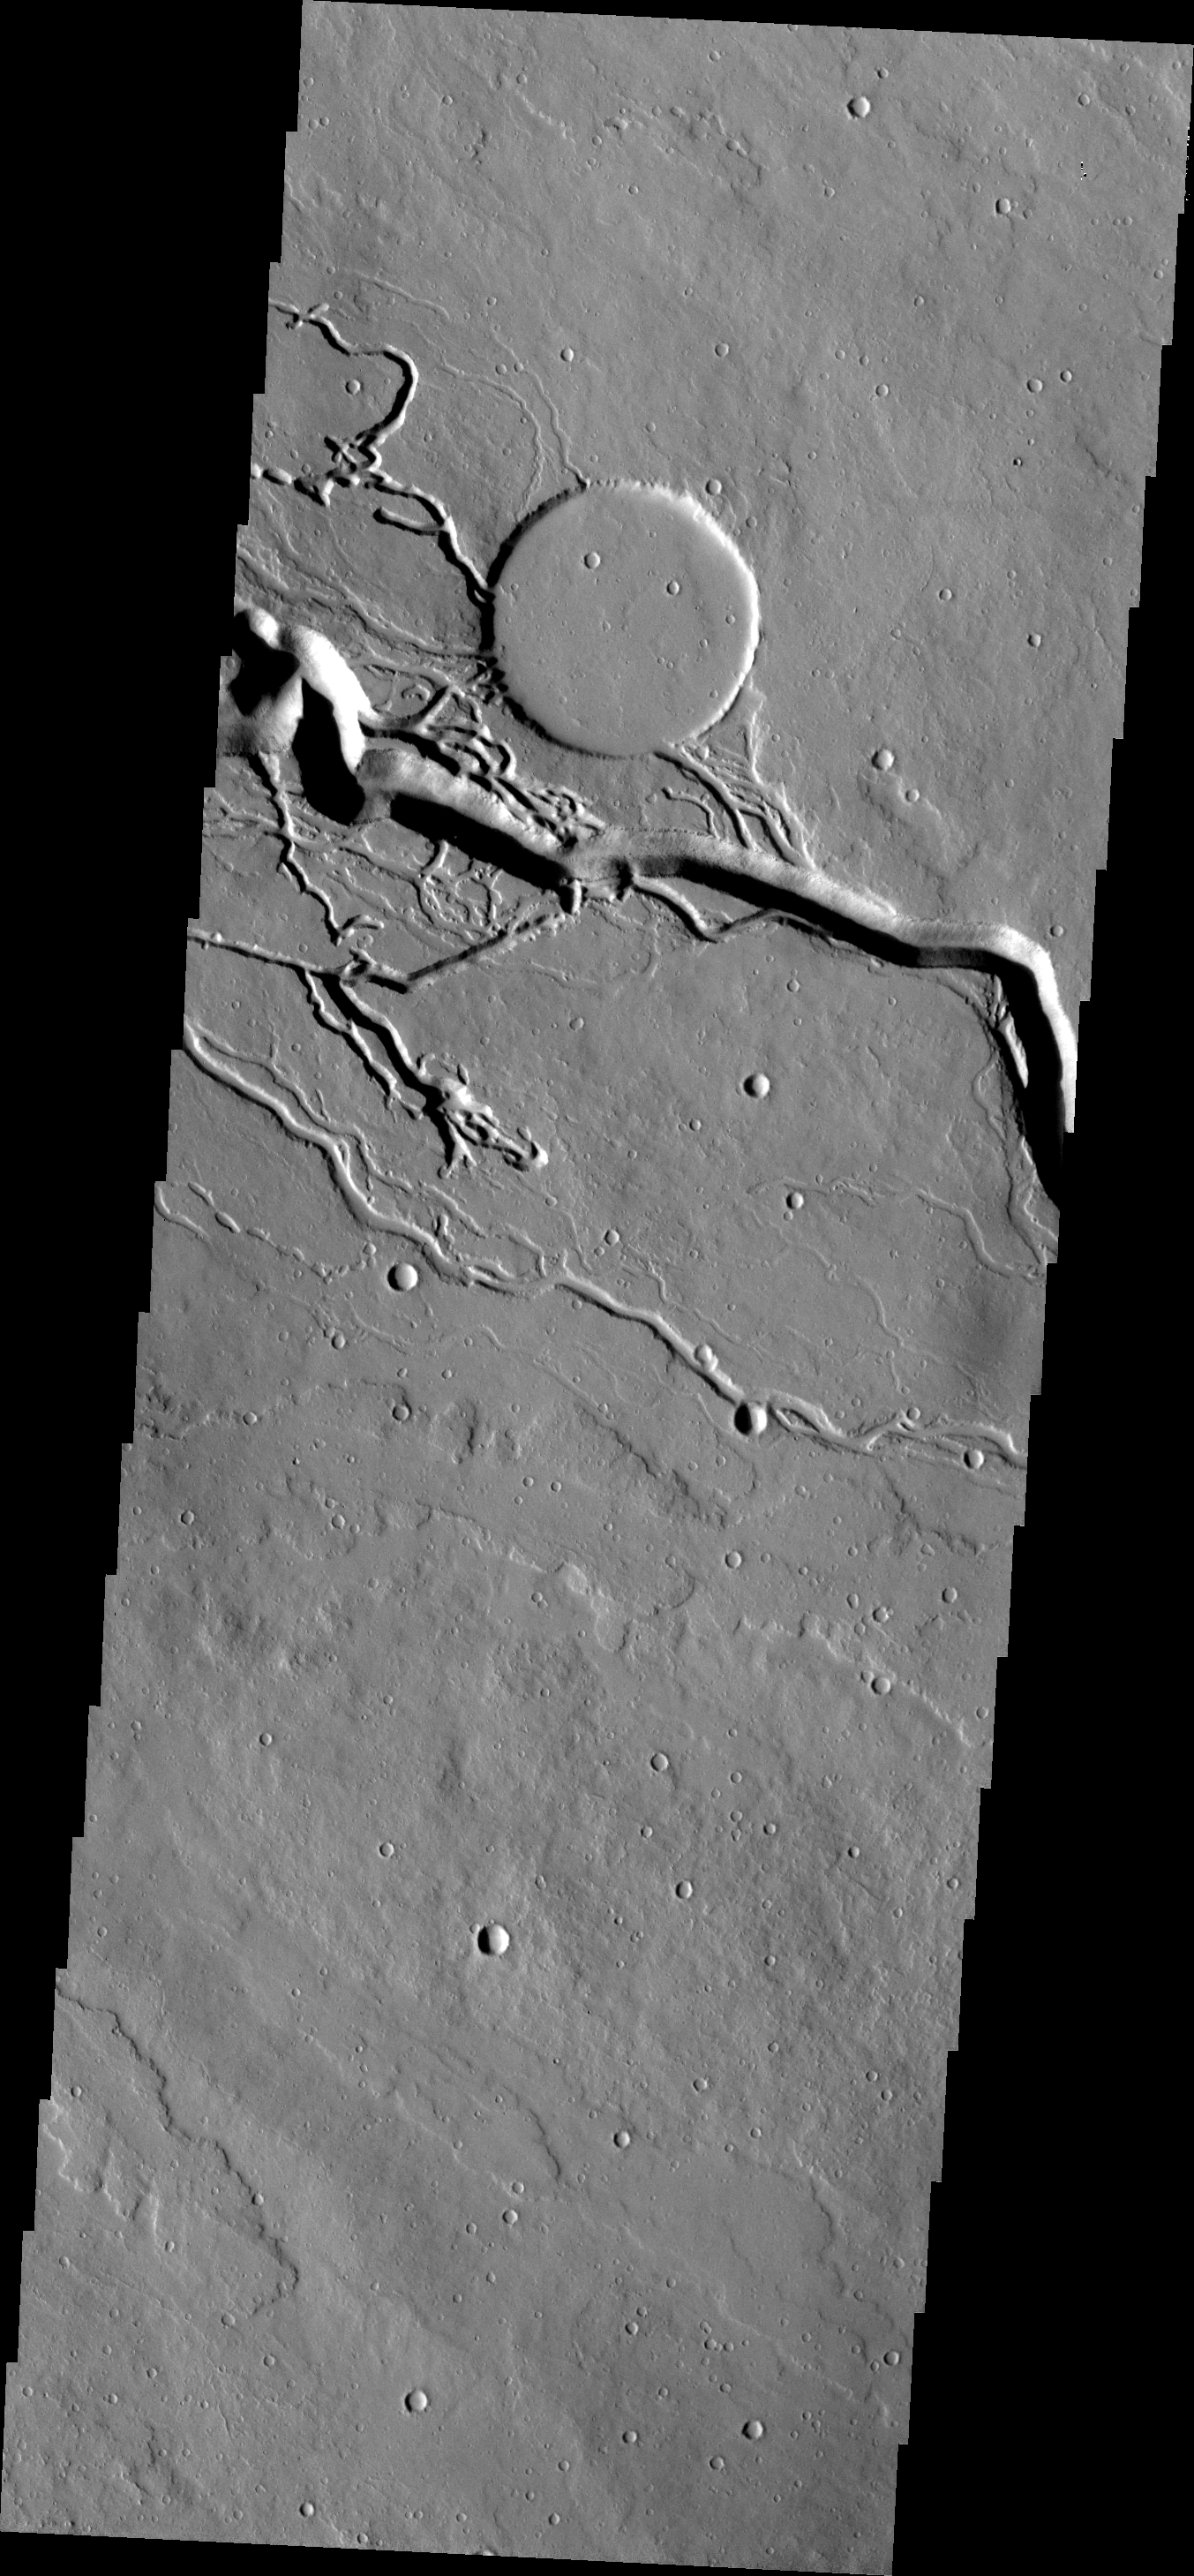

Iberus Vallis

This complex of channels is part of Iberus Vallis, a lava channel system in the Elysium Volcanic complex.

Image information: VIS instrument. Latitude 21.2N, Longitude 151.9E. 18 meter/pixel resolution.

Please see the THEMIS Data Citation Note for details on crediting THEMIS images.

Note: this THEMIS visual image has not been radiometrically nor geometrically calibrated for this preliminary release. An empirical correction has been performed to remove instrumental effects. A linear shift has been applied in the cross-track and down-track direction to approximate spacecraft and planetary motion. Fully calibrated and geometrically projected images will be released through the Planetary Data System in accordance with Project policies at a later time.

NASA’s Jet Propulsion Laboratory manages the 2001 Mars Odyssey mission for NASA’s Office of Space Science, Washington, D.C. The Thermal Emission Imaging System (THEMIS) was developed by Arizona State University, Tempe, in collaboration with Raytheon Santa Barbara Remote Sensing. The THEMIS investigation is led by Dr. Philip Christensen at Arizona State University. Lockheed Martin Astronautics, Denver, is the prime contractor for the Odyssey project, and developed and built the orbiter. Mission operations are conducted jointly from Lockheed Martin and from JPL, a division of the California Institute of Technology in Pasadena.

Credit: NASA/JPL/ASU